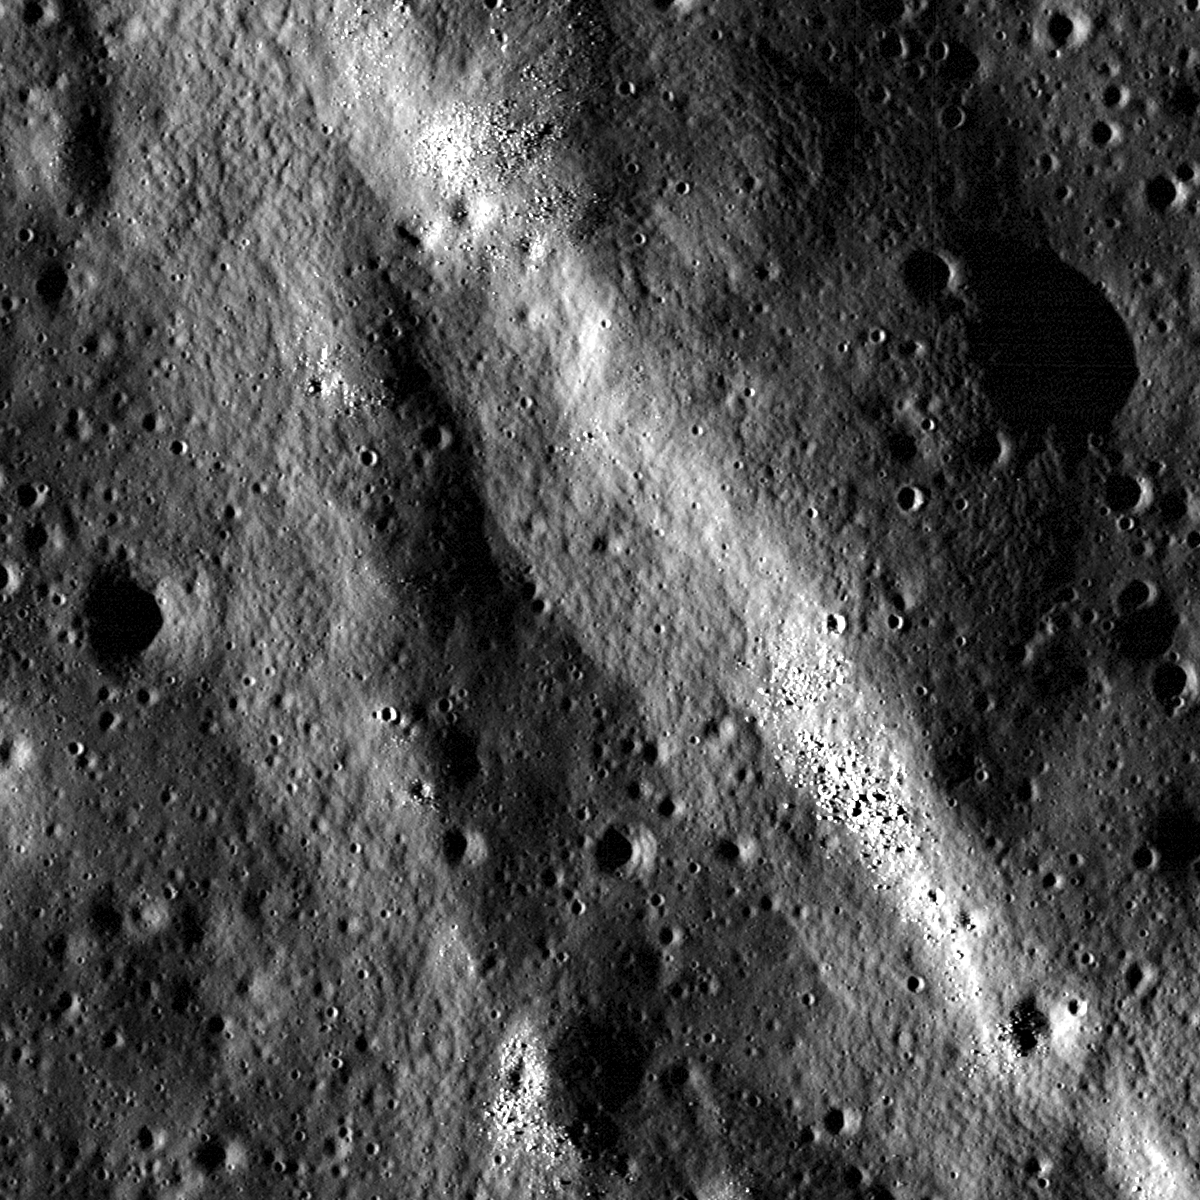

Forked Wrinkle Ridge

A wrinkle ridge in Oceanus Procellarum forks into two segments. Similar to many other wrinkle ridges, boulders are clustered on the ridge crest. LROC NAC M148536523L, image width is 720 meters.

Wrinkle ridges are fascinating tectonic features that are the surface manifestations of contraction and faulting. They are prevalent in the mare and have a distinct broad, low-relief arch with a more steeply-sloped ridge superposed on the arch. Many wrinkle ridges observed in LROC NAC images have boulders located somewhere along the ridge crest. In many cases (but not all), the boulders are eroding out of the wrinkle ridge. How do we know this? Look at the opening image and the boulder clusters perched on the ridge crest. Do you see any fresh impact craters nearby from which the boulders might originate? In this section of the ridge, the answer is no — so the boulders most likely originate from wrinkle ridge erosion.

NASA’s Goddard Space Flight Center built and manages the mission for the Exploration Systems Mission Directorate at NASA Headquarters in Washington. The Lunar Reconnaissance Orbiter Camera was designed to acquire data for landing site certification and to conduct polar illumination studies and global mapping. Operated by Arizona State University, LROC consists of a pair of narrow-angle cameras (NAC) and a single wide-angle camera (WAC). The mission is expected to return over 70 terabytes of image data.

Credit: NASA/GSFC/Arizona State University